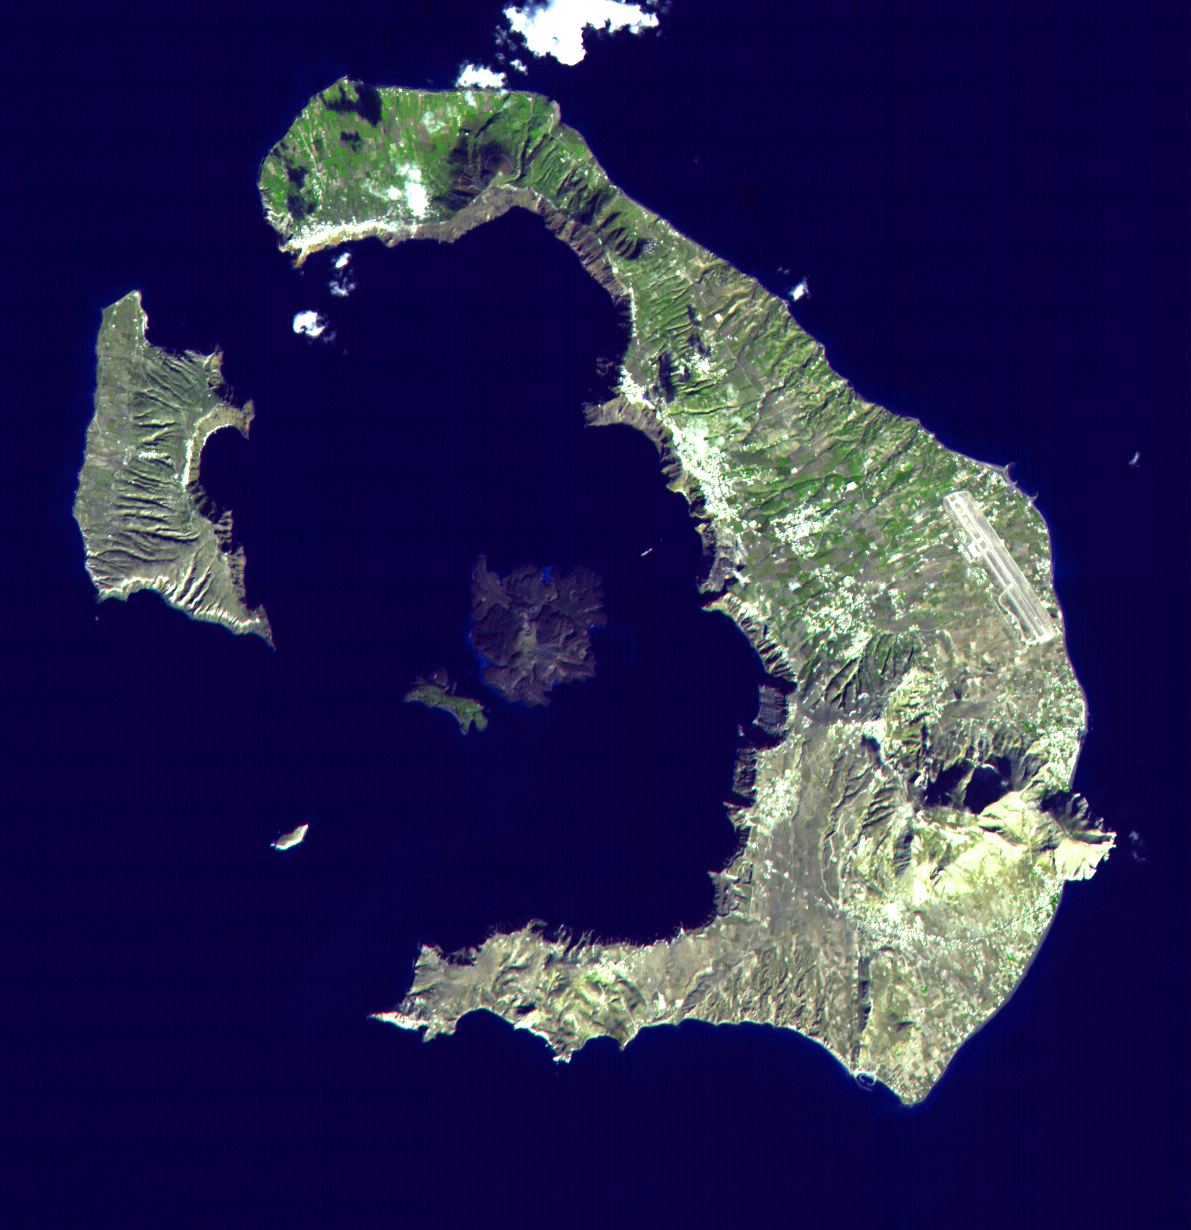

Santorini, Greece

This ASTER image of Santorini was acquired on November 21, 2000 and covers an area of 18 by 18 km. The eruption of Santorini in 1650 B.C. was one of the largest in the last 10,000 years. About 30 cubic kilometers of magma was erupted, forming a plinian column 36 km high. The removal of such a large volume of magma caused the volcano to collapse, producing a caldera. Ash fell over a large area of the eastern Mediterranean. The eruption probably caused the end of the Minoan civilization on the island of Crete. The largest island is Thera, and the smaller is Therasia. The Kameni Islands (dark in the image center) formed after the caldera., with the most recent eruptions occurring in 1950.

The image is centered at 36.4 degrees north latitude, 25.4 degrees east longitude.

Advanced Spaceborne Thermal Emission and Reflection Radiometer (ASTER) is one of five Earth-observing instruments launched December 18, 1999, on NASA’s Terra satellite. The instrument was built by Japan’s Ministry of International Trade and Industry. A joint U.S./Japan science team is responsible for validation and calibration of the instrument and the data products. Dr. Anne Kahle at NASA’s Jet Propulsion Laboratory, Pasadena, Calif., is the U.S. Science team leader; Moshe Pniel of JPL is the project manager. ASTER is the only high resolution imaging sensor on Terra. The primary goal of the ASTER mission is to obtain high-resolution image data in 14 channels over the entire land surface, as well as black and white stereo images. With revisit time of between 4 and 16 days, ASTER will provide the capability for repeat coverage of changing areas on Earth’s surface.

The broad spectral coverage and high spectral resolution of ASTER will provide scientists in numerous disciplines with critical information for surface mapping, and monitoring dynamic conditions and temporal change. Example applications are: monitoring glacial advances and retreats, monitoring potentially active volcanoes, identifying crop stress, determining cloud morphology and physical properties, wetlands Evaluation, thermal pollution monitoring, coral reef degradation, surface temperature mapping of soils and geology, and measuring surface heat balance.

Credit: NASA/GSFC/METI/ERSDAC/JAROS, and U.S./Japan ASTER Science Team